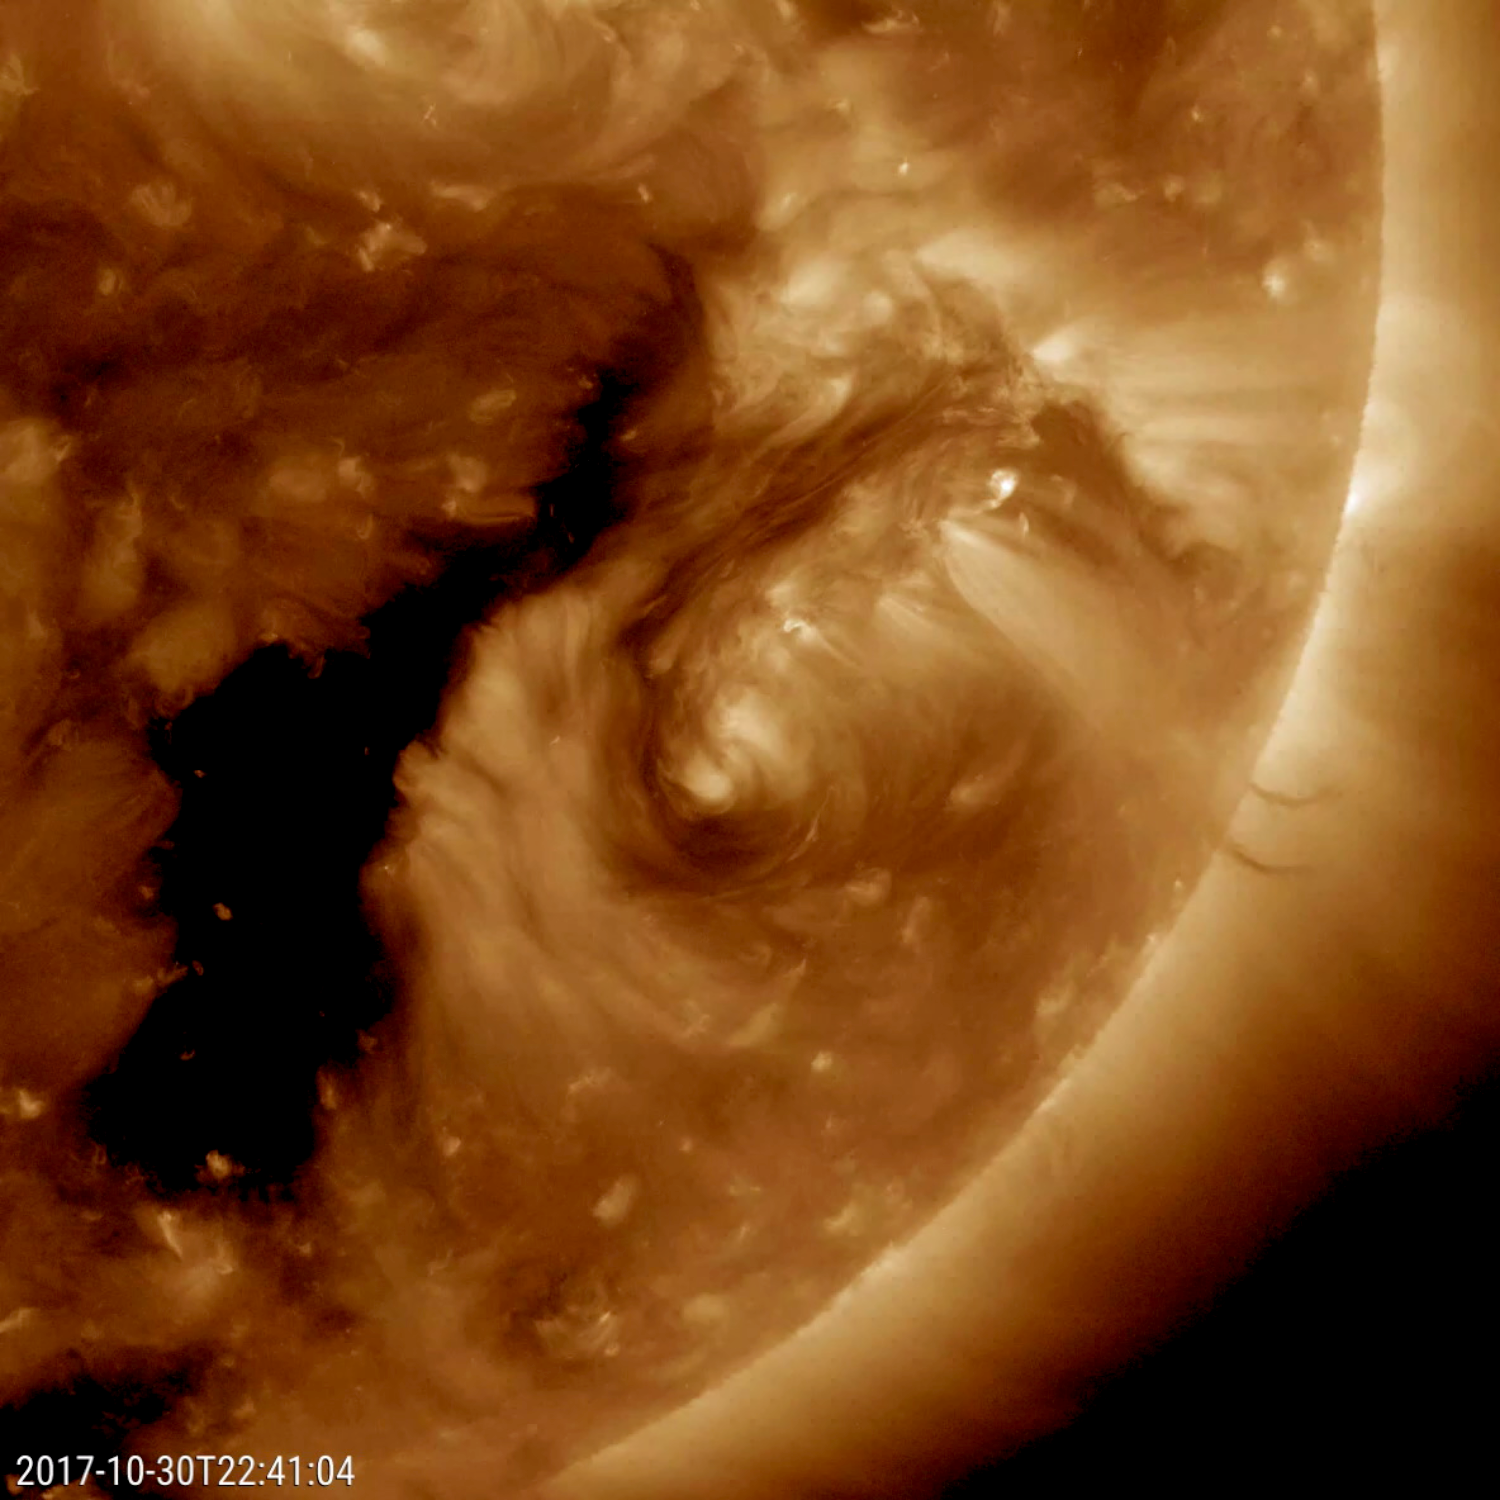

Rare Encircling Filament

NASA’s Solar Dynamics Observatory came across an oddity this week that the spacecraft has rarely observed before: a dark filament encircling an active region (Oct. 29-31, 2017). Solar filaments are clouds of charged particles that float above the sun, tethered to it by magnetic forces. They are usually elongated and uneven strands. Only a handful of times before have we seen one shaped like a circle. (The black area to the left of the brighter active region is a coronal hole, a magnetically open region of the sun). While it may no major scientific value, it is noteworthy because of its rarity. The still and video clip were taken in a wavelength of extreme ultraviolet light.

Movies
PIA22104_Encircling_Filament_big.mp4
PIA22104_Encircling_Filament_sm.mp4

SDO is managed by NASA’s Goddard Space Flight Center, Greenbelt, Maryland, for NASA’s Science Mission Directorate, Washington. Its Atmosphere Imaging Assembly was built by the Lockheed Martin Solar Astrophysics Laboratory (LMSAL), Palo Alto, California.

Credit: NASA/GSFC/Solar Dynamics Observatory